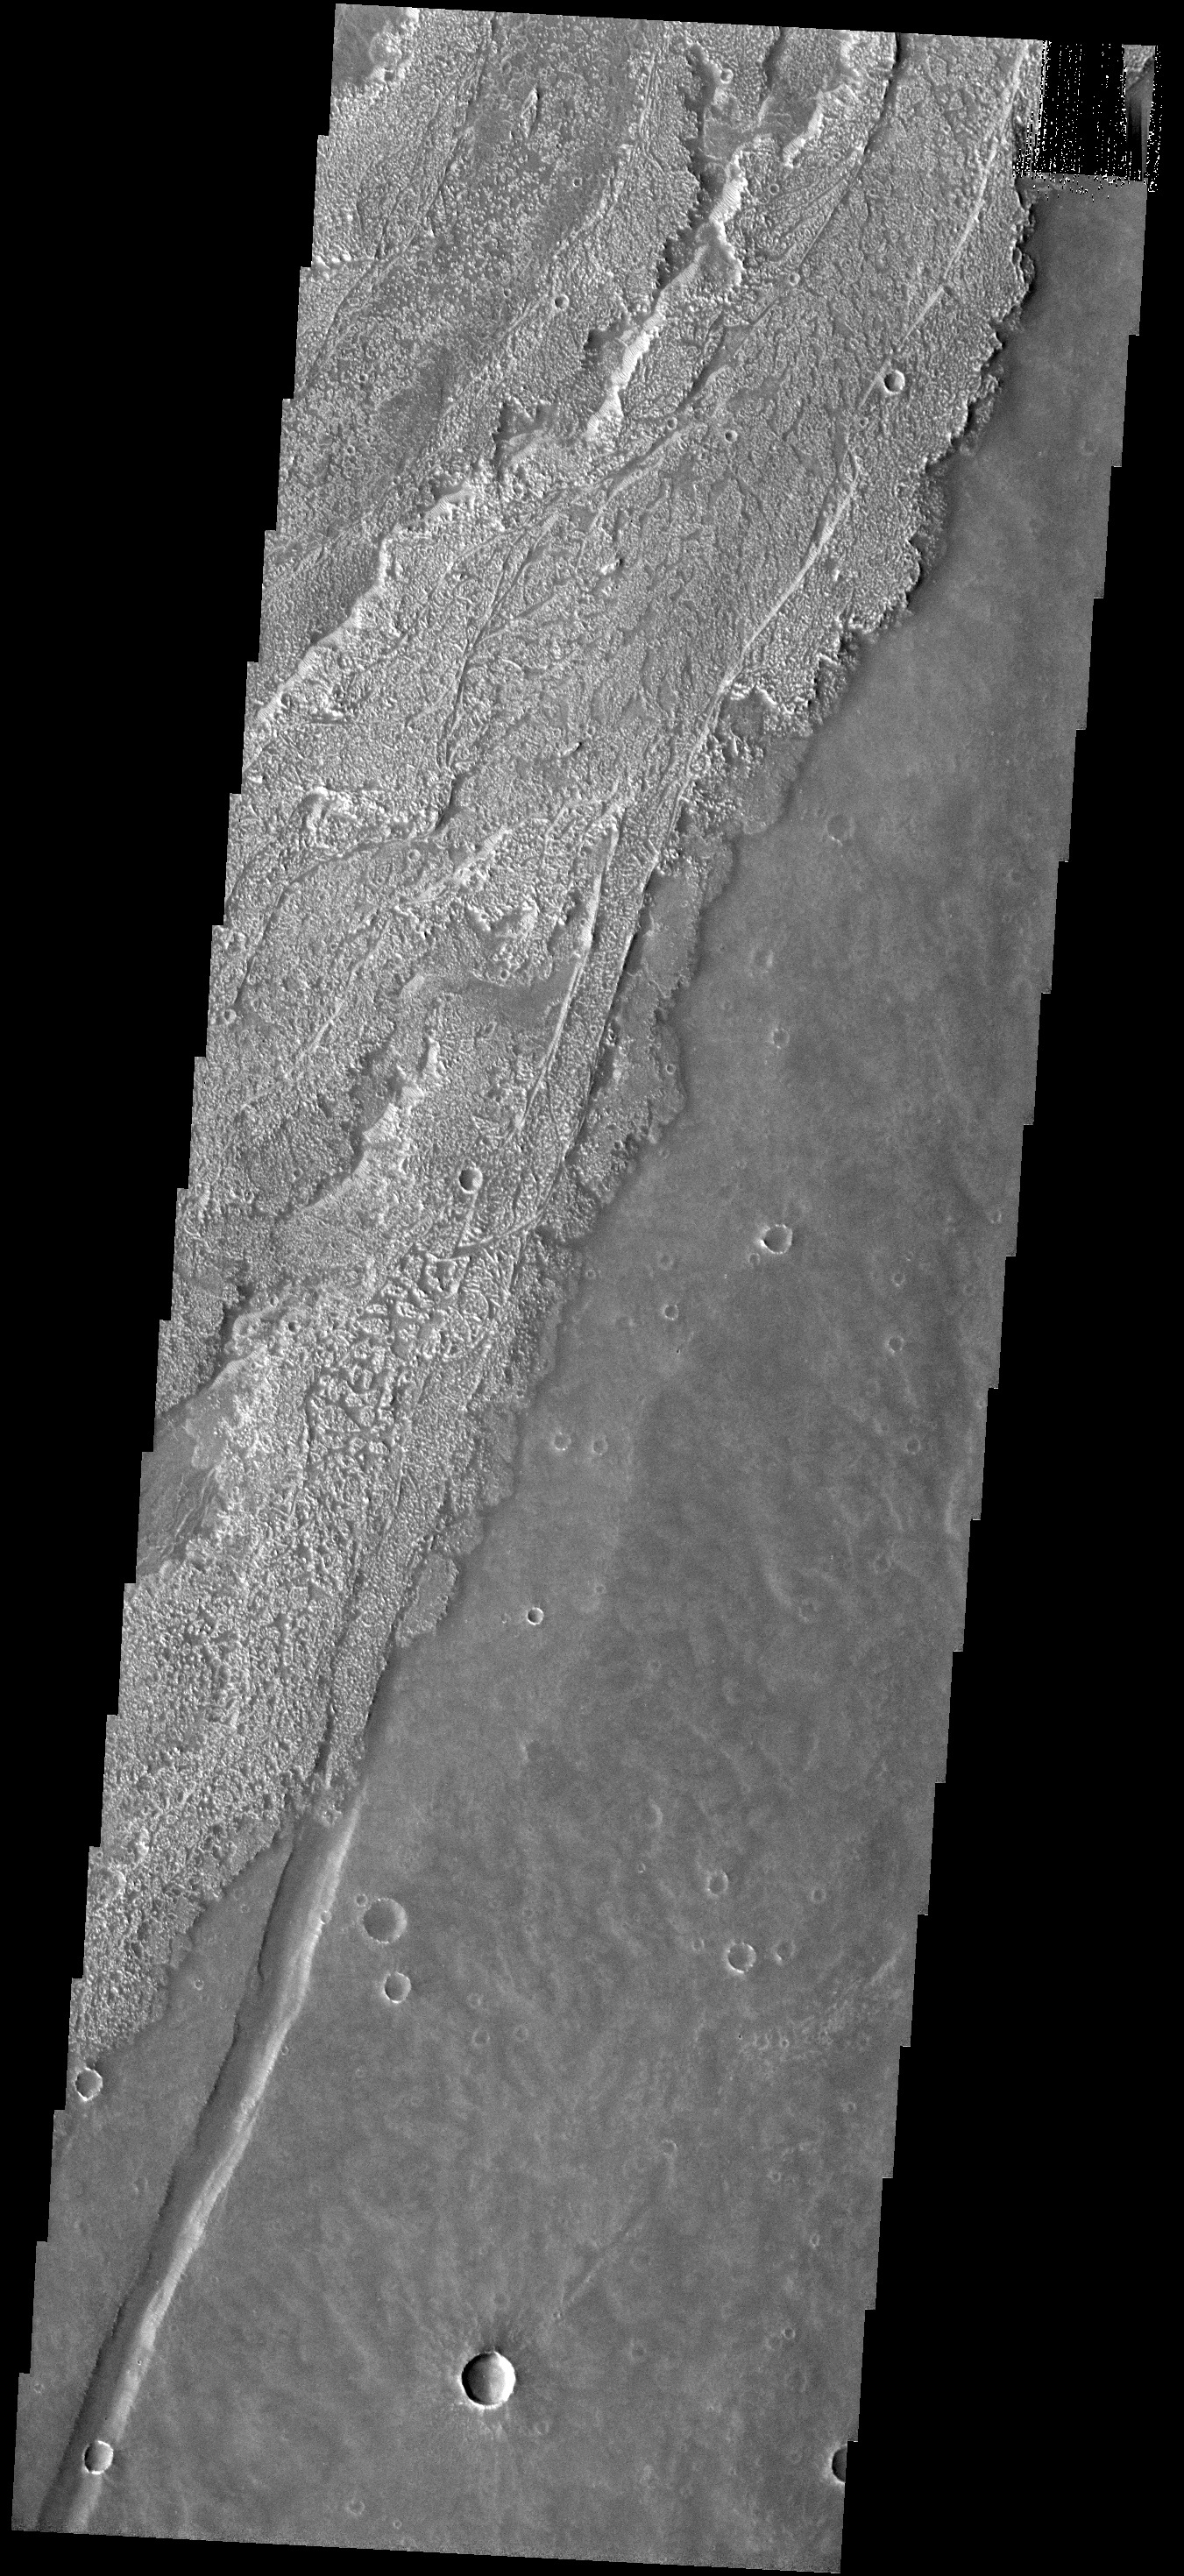

Lava Flows

These relatively young lava flows are part of Arsia Mons.

Image information: VIS instrument. Latitude -22.5N, Longitude 242.3E. 17 meter/pixel resolution.

Note: this THEMIS visual image has not been radiometrically nor geometrically calibrated for this preliminary release. An empirical correction has been performed to remove instrumental effects. A linear shift has been applied in the cross-track and down-track direction to approximate spacecraft and planetary motion. Fully calibrated and geometrically projected images will be released through the Planetary Data System in accordance with Project policies at a later time.

NASA’s Jet Propulsion Laboratory manages the 2001 Mars Odyssey mission for NASA’s Office of Space Science, Washington, D.C. The Thermal Emission Imaging System (THEMIS) was developed by Arizona State University, Tempe, in collaboration with Raytheon Santa Barbara Remote Sensing. The THEMIS investigation is led by Dr. Philip Christensen at Arizona State University. Lockheed Martin Astronautics, Denver, is the prime contractor for the Odyssey project, and developed and built the orbiter. Mission operations are conducted jointly from Lockheed Martin and from JPL, a division of the California Institute of Technology in Pasadena.

Credit: NASA/JPL/ASU